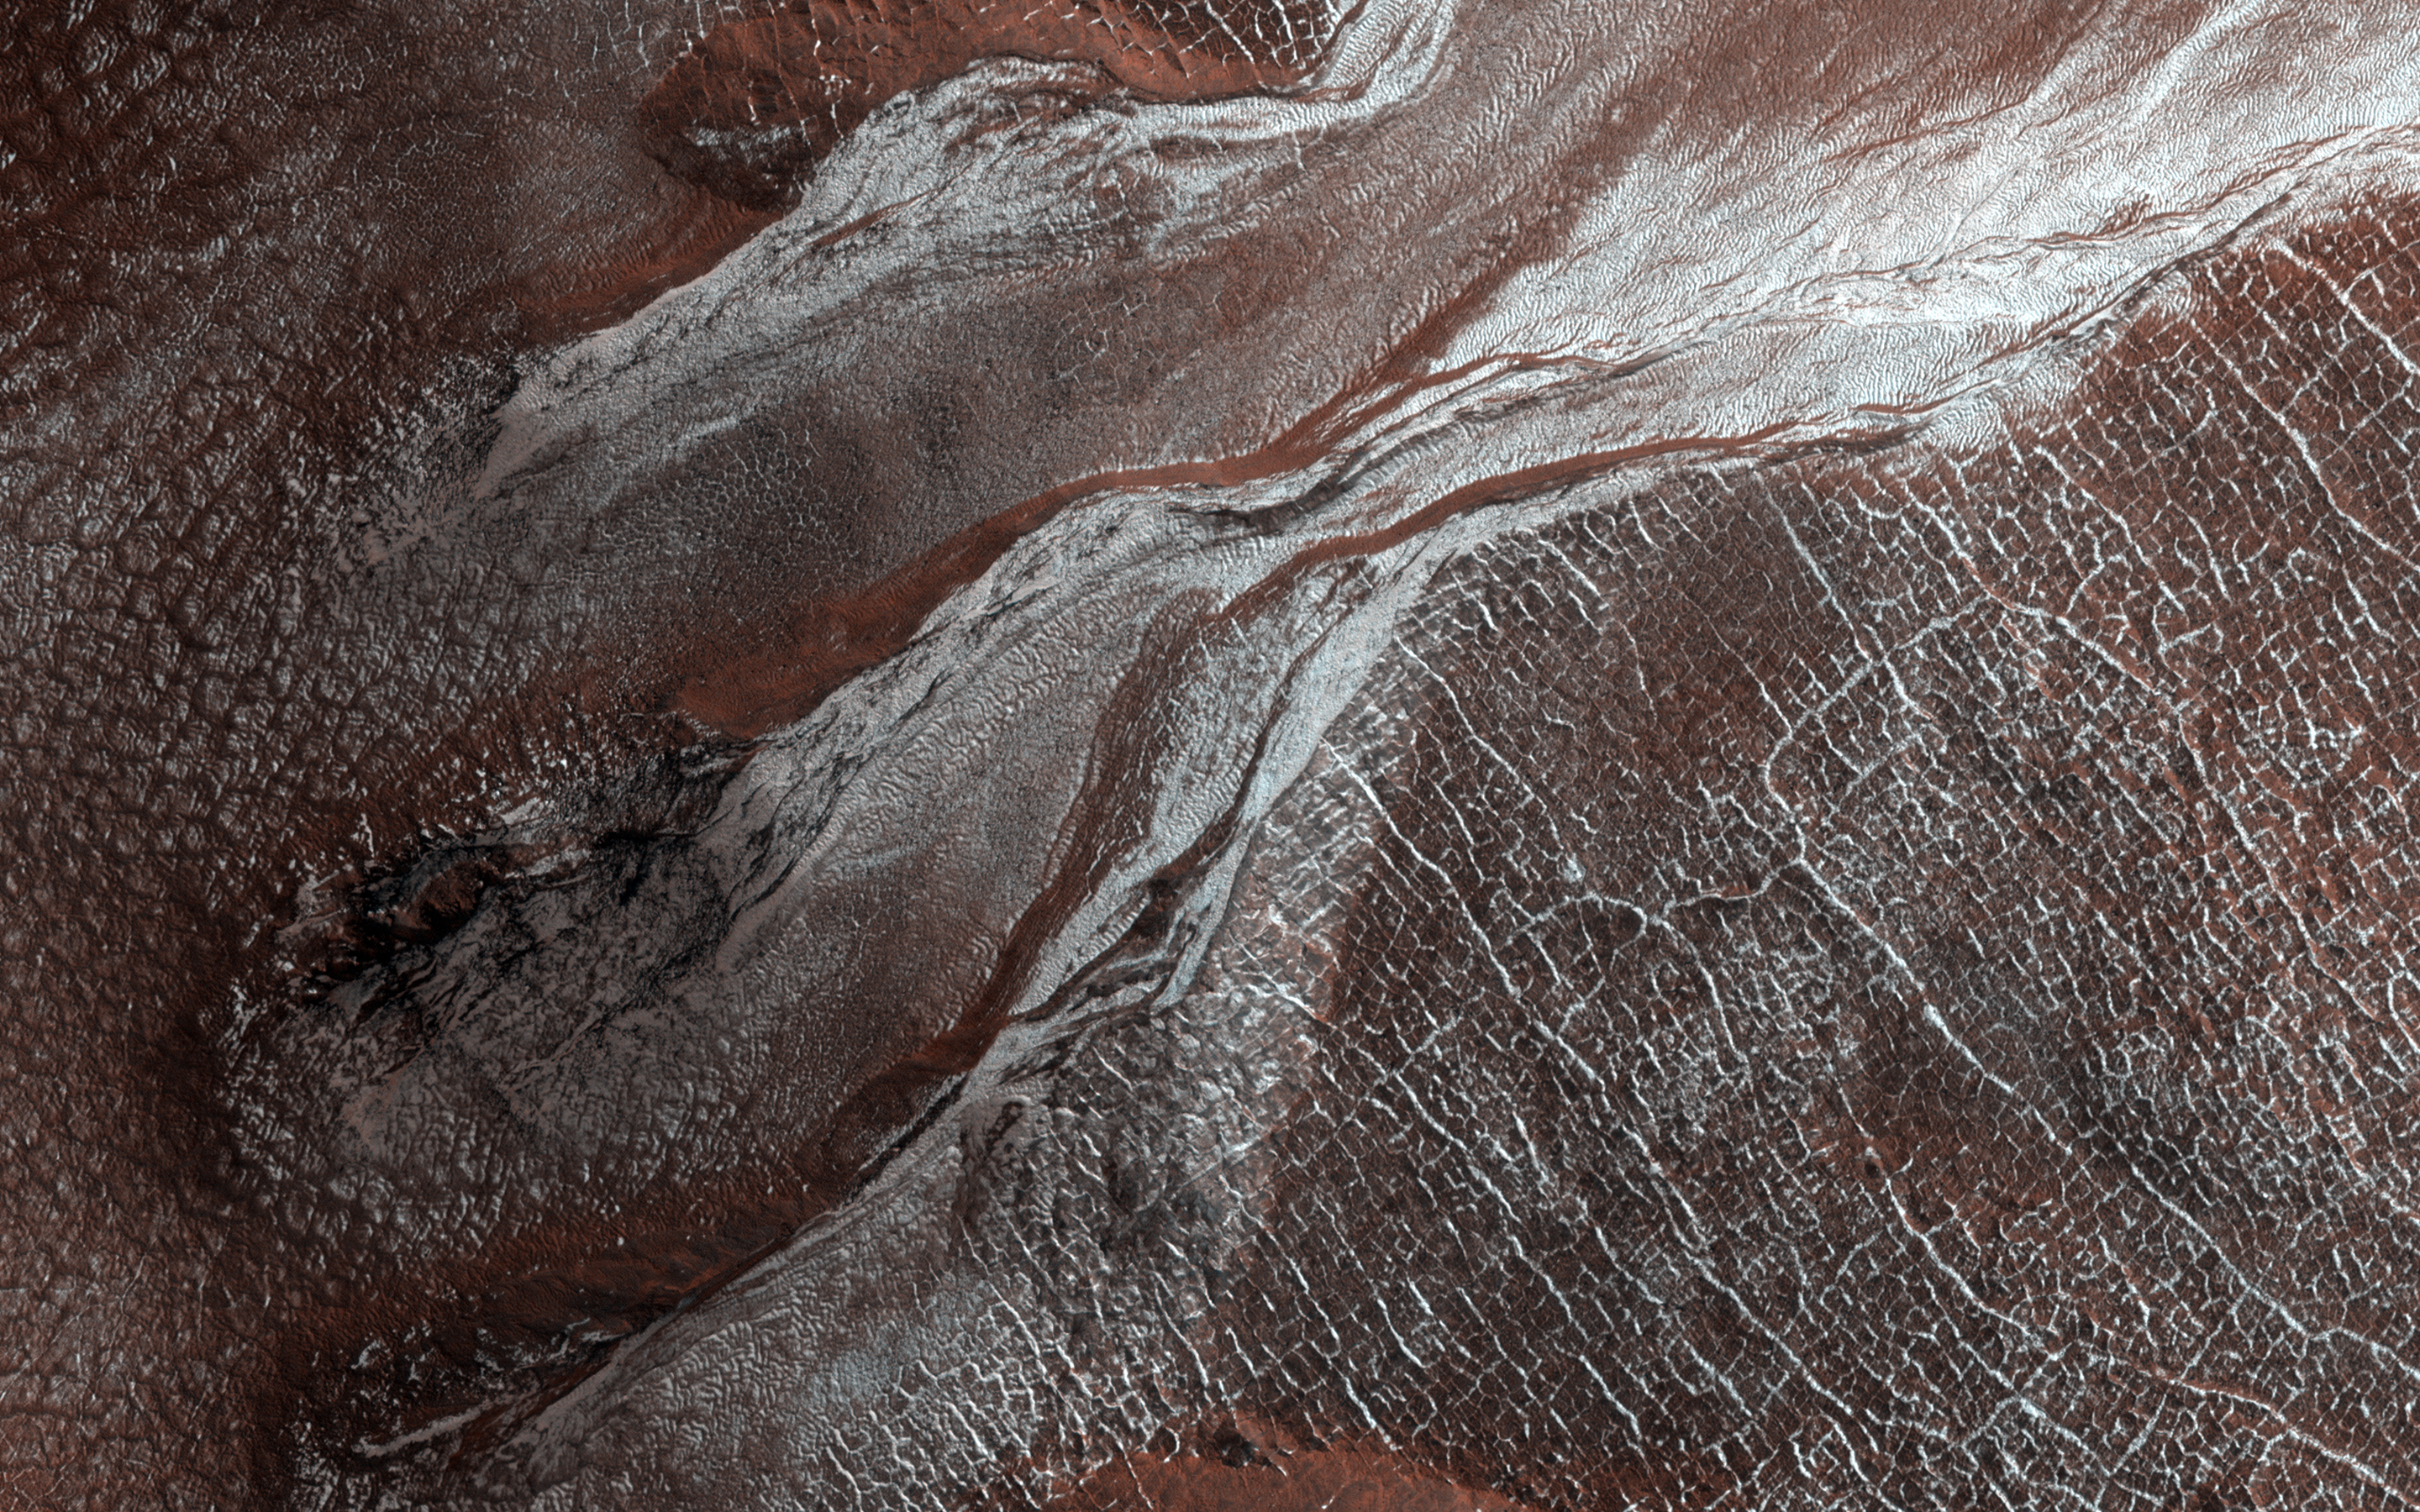

Frost Highlights in the Springtime

This image of a crater rim strikingly shows what appear to be bright white flows coming from gullies in the crater wall. However, HiRISE has been watching these gullies for some time (going all the way back to our first observation in 2012) and the flow features have been there for years. The new aspect is the bright white coloration, which is frost.

This is the earliest in the springtime that this area has been observed, and just like some winter mornings here on Earth, the conditions on Mars can be just right for frost to form. The interesting thing is that the frost appears on the gully deposits and not as much on the surrounding rock, indicating the physical properties of the gully deposits are different.

The map is projected here at a scale of 25 centimeters (9.8 inches) per pixel. (The original image scale is 31.3 centimeters [12.3 inches] per pixel [with 1 x 1 binning]; objects on the order of 94 centimeters [37.0 inches] across are resolved.) North is up.

The University of Arizona, in Tucson, operates HiRISE, which was built by Ball Aerospace & Technologies Corp., in Boulder, Colorado. NASA’s Jet Propulsion Laboratory, a division of Caltech in Pasadena, California, manages the Mars Reconnaissance Orbiter Project for NASA’s Science Mission Directorate, Washington.

Credit: NASA/JPL-Caltech/University of Arizona